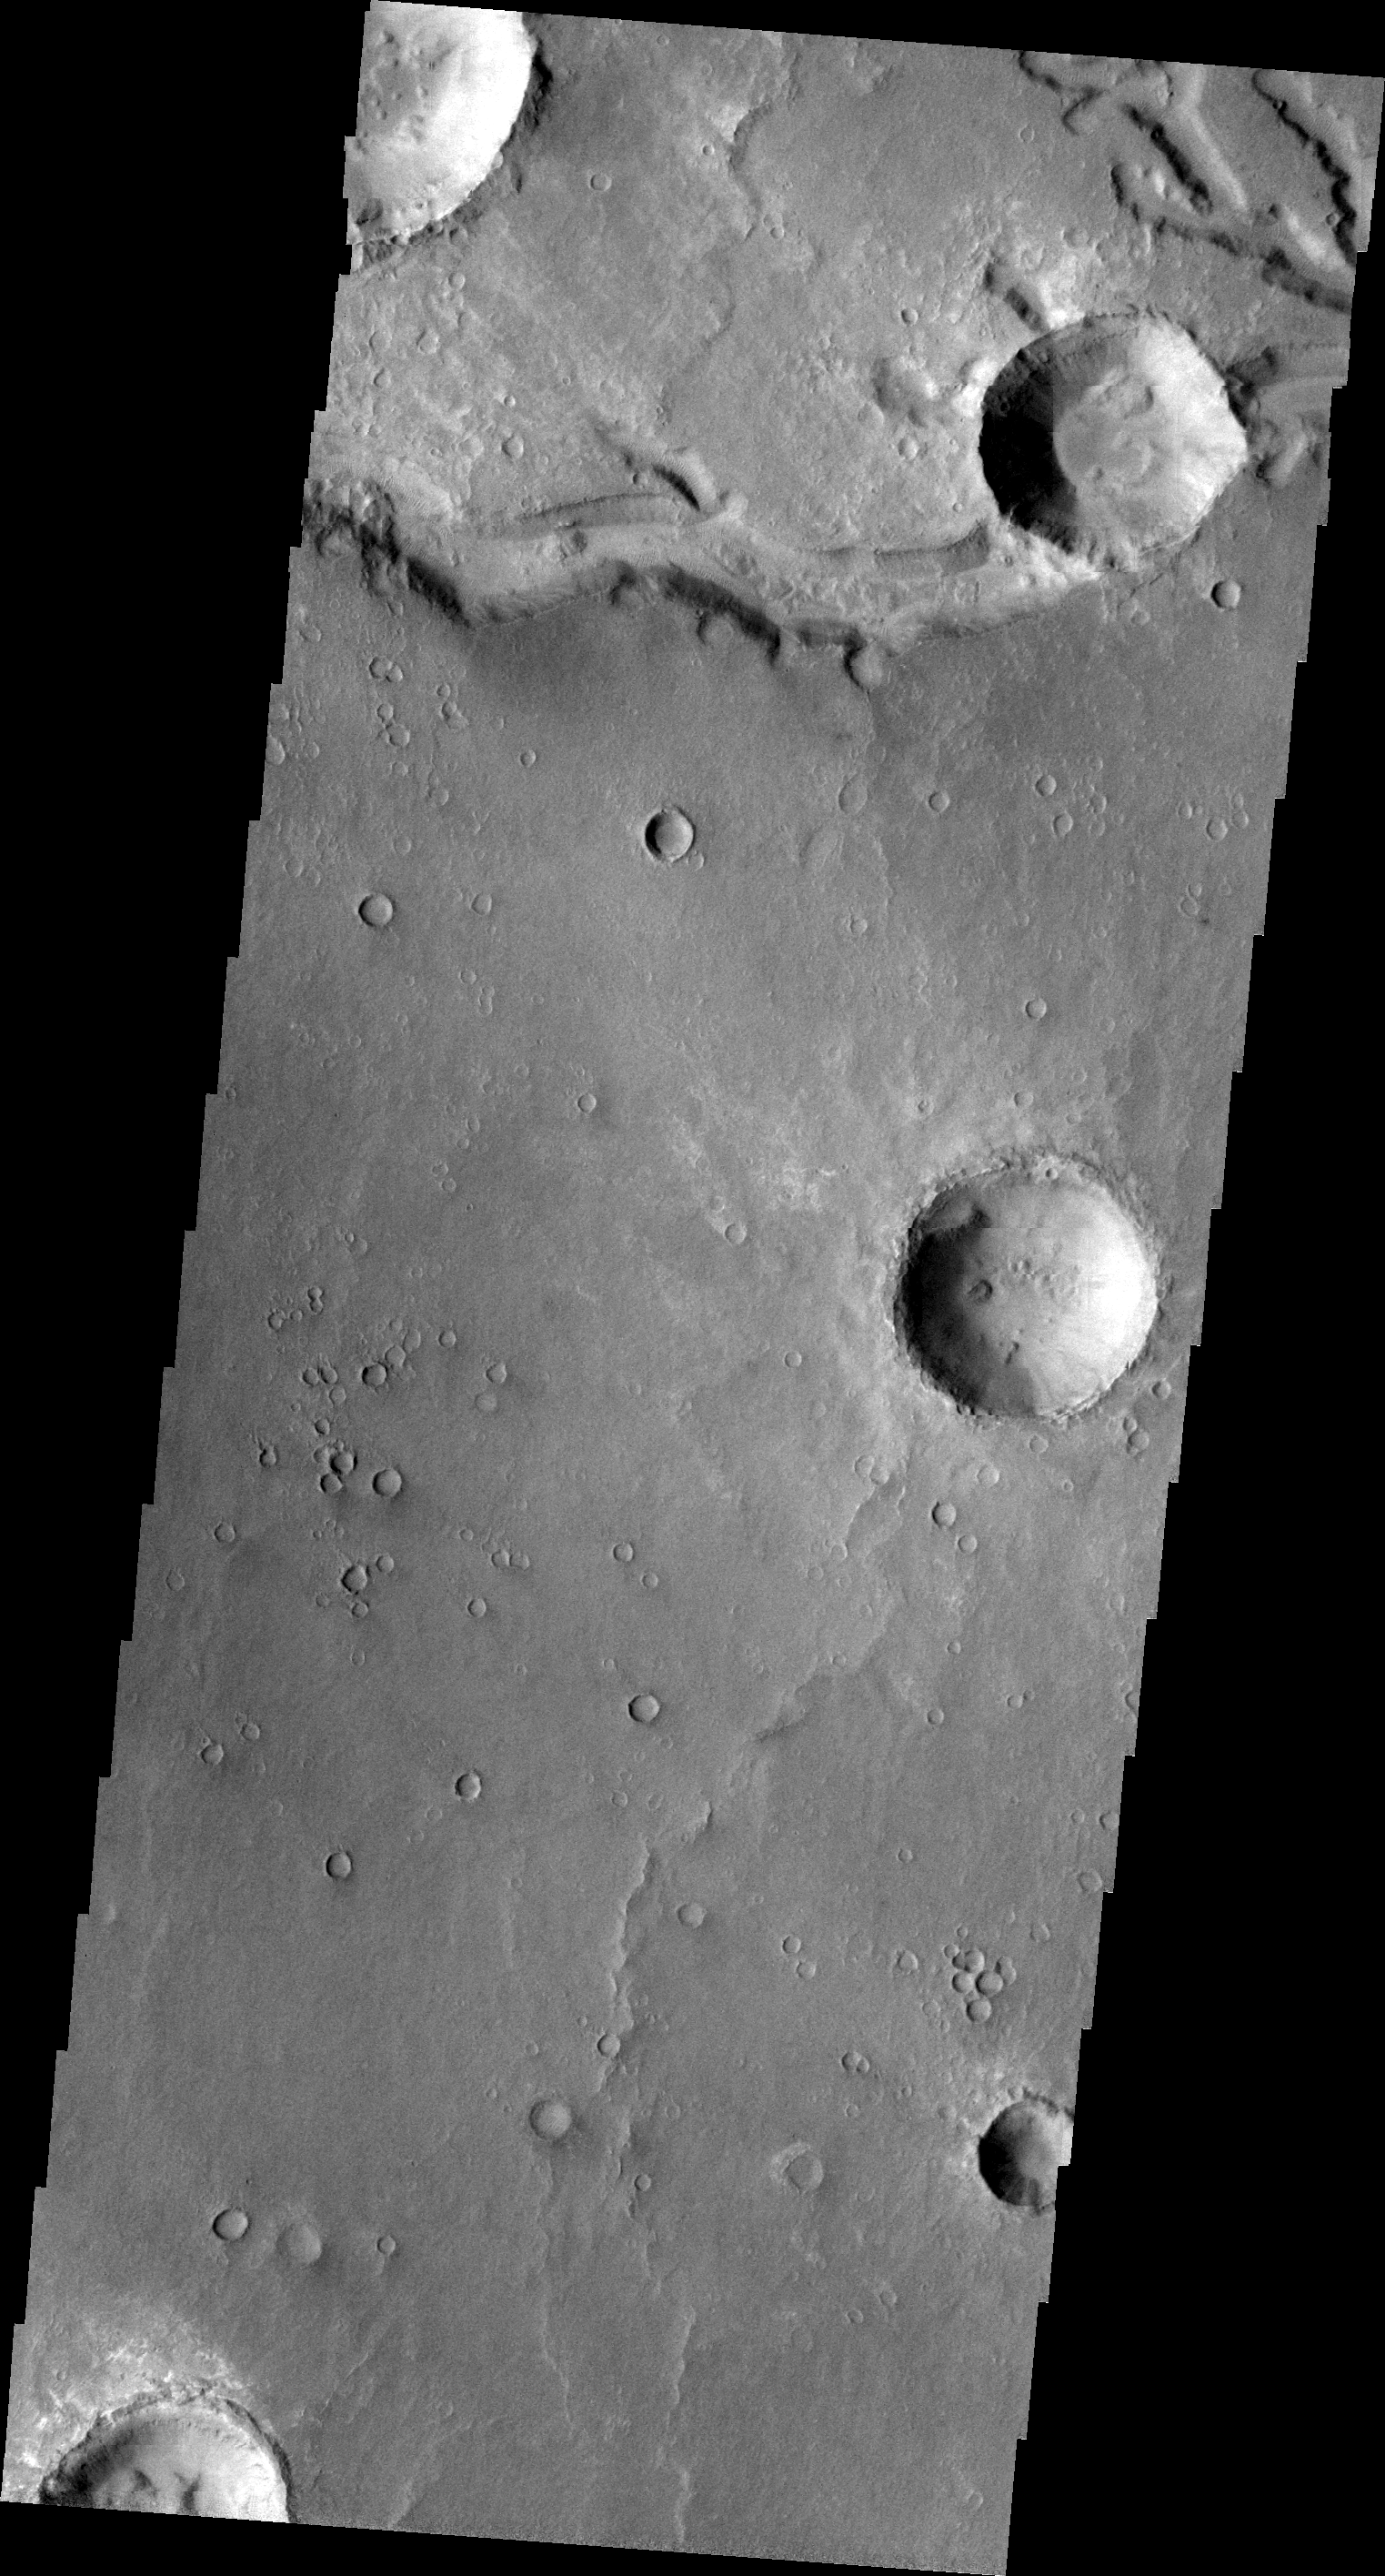

Nirgal Vallis

This VIS image shows another section of Nirgal Vallis (see yesterday’s image). In this image a crater has been formed across the vallis. The crater formation postdates the channel formation.

Image information: VIS instrument. Latitude -27.6N, Longitude 315.8E. 20 meter/pixel resolution.

Please see the THEMIS Data Citation Note for details on crediting THEMIS images.

Note: this THEMIS visual image has not been radiometrically nor geometrically calibrated for this preliminary release. An empirical correction has been performed to remove instrumental effects. A linear shift has been applied in the cross-track and down-track direction to approximate spacecraft and planetary motion. Fully calibrated and geometrically projected images will be released through the Planetary Data System in accordance with Project policies at a later time.

NASA’s Jet Propulsion Laboratory manages the 2001 Mars Odyssey mission for NASA’s Office of Space Science, Washington, D.C. The Thermal Emission Imaging System (THEMIS) was developed by Arizona State University, Tempe, in collaboration with Raytheon Santa Barbara Remote Sensing. The THEMIS investigation is led by Dr. Philip Christensen at Arizona State University. Lockheed Martin Astronautics, Denver, is the prime contractor for the Odyssey project, and developed and built the orbiter. Mission operations are conducted jointly from Lockheed Martin and from JPL, a division of the California Institute of Technology in Pasadena.

Credit: NASA/JPL/ASU